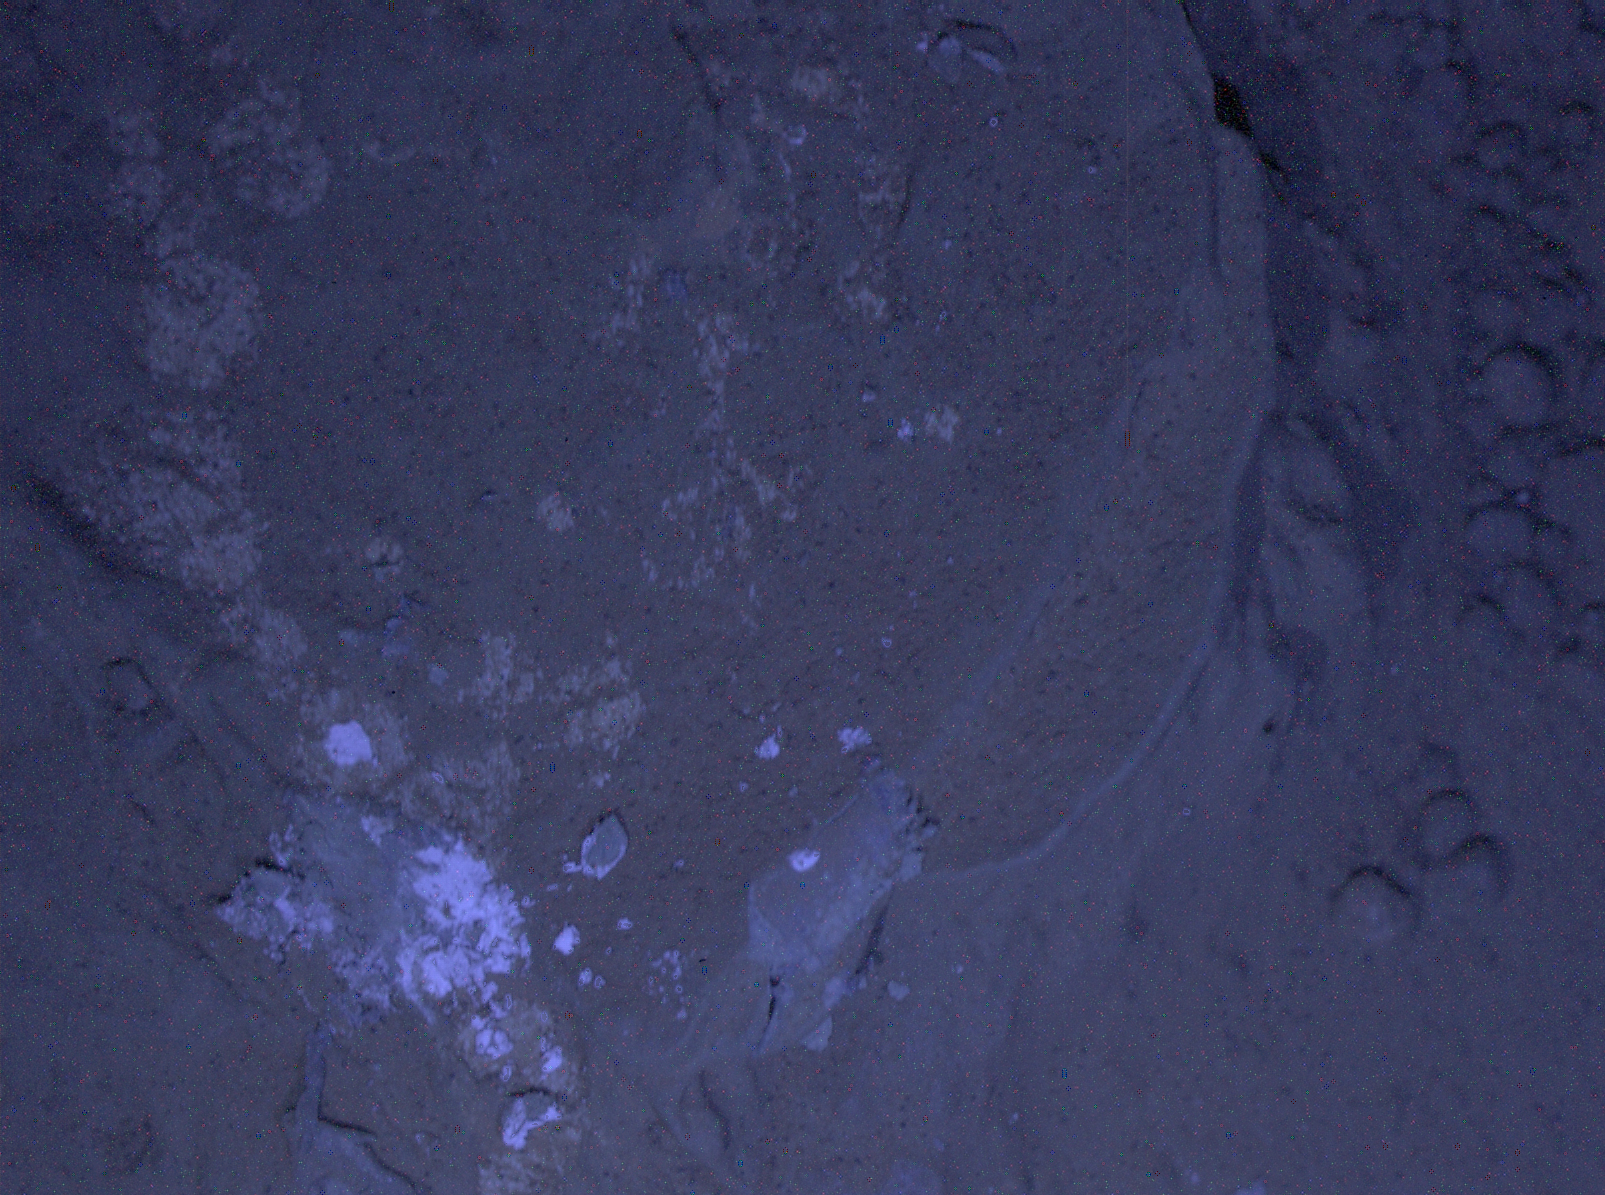

MAHLI’s First Night Imaging of Martian Rock Under Ultraviolet Lighting

This image of a Martian rock illuminated by ultraviolet LEDs (light emitting diodes) is part of the first set of nighttime images taken by the Mars Hand Lens Imager (MAHLI) camera at the end of the robotic arm of NASA’s Mars rover Curiosity. MAHLI took the images on Jan. 22, 2013 (PST), after dark on the 165th Martian day, or sol, of the rover’s work on Mars. The image covers an area about 1.3 inches by 1 inch (3.4 by 2.5 centimeters).

This rock target in the “Yellowknife Bay” area of Mars’ Gale Crater is called “Sayunei.” It is in an area that Curiosity’s front left wheel scuffed to provide fresh, dust-free materials to examine.

The illumination came from MAHLI’s two ultraviolet LEDs, which emit light in a waveband centered at a wavelength of 365 nanometers. The exposure duration was 30 seconds. The purpose of acquiring observations under ultraviolet illumination was to look for fluorescent minerals. This image and caption are being posted before analysis is completed about whether fluorescent minerals are present.

The same illumination was used for a nighttime image of MAHLI’s calibration target, shown at PIA16714.

Malin Space Science Systems, San Diego, developed, built and operates MAHLI and the MAHLI engineering model. NASA’s Jet Propulsion Laboratory, Pasadena, Calif., manages the Mars Science Laboratory Project and the mission’s Curiosity rover for NASA’s Science Mission Directorate in Washington. Curiosity and the mission’s Vehicle System Test Bed rover were designed and built at JPL, a division of the California Institute of Technology in Pasadena.

Credit: NASA/JPL-Caltech/MSSS